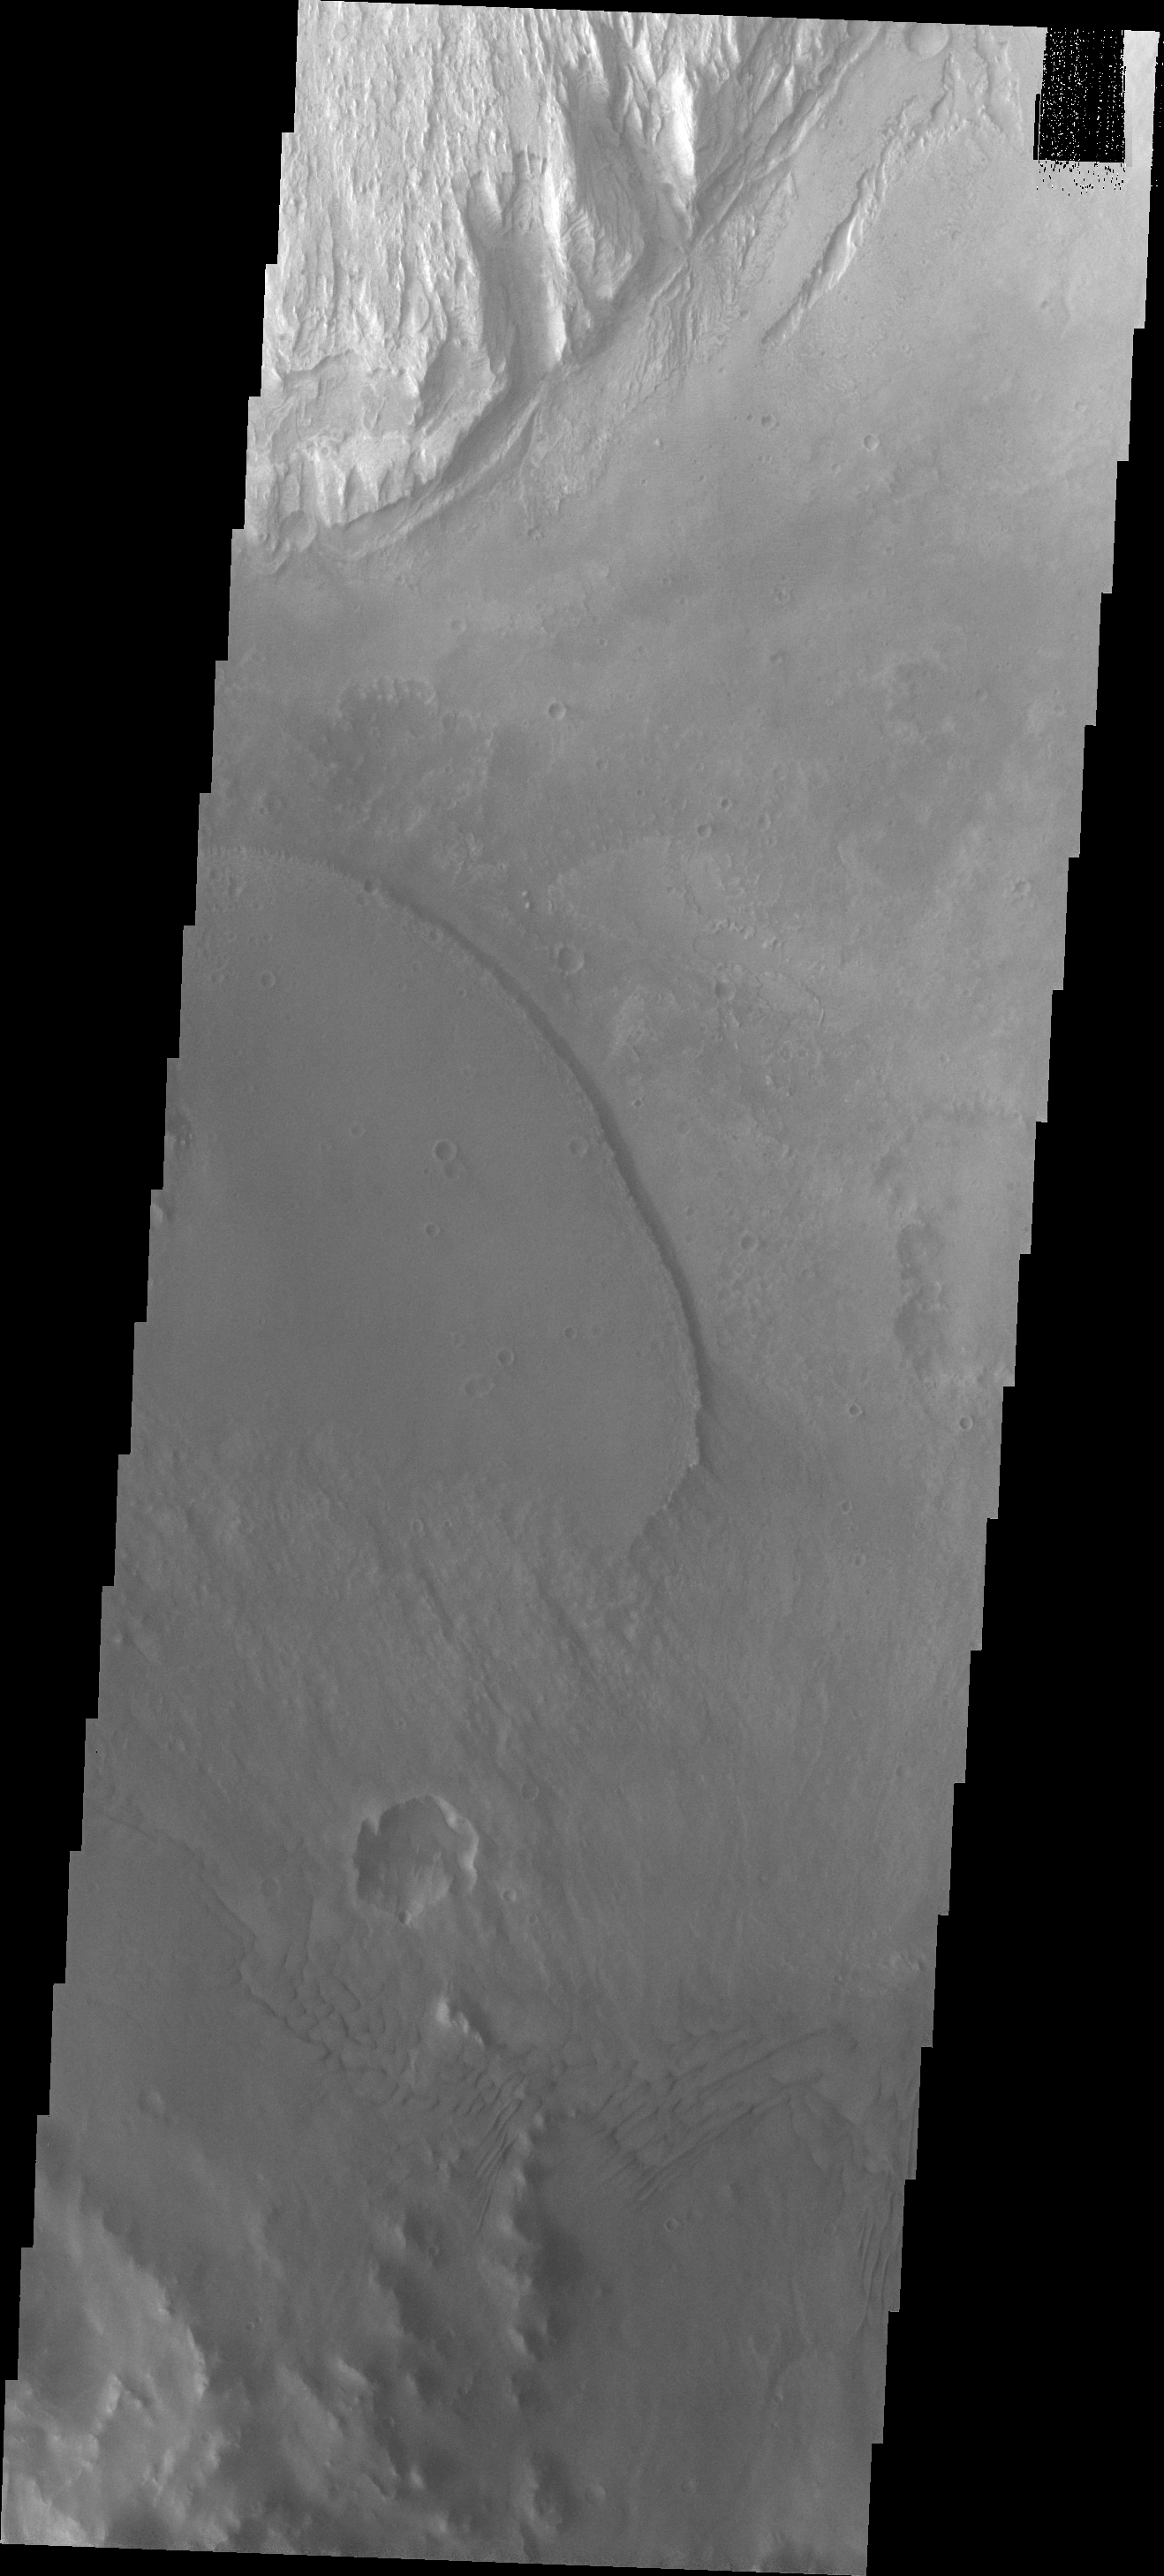

Images of Gale #25

During the month of April Mars will be in conjunction relative to the Earth. This means the Sun is in the line-of-sight between Earth and Mars, and communication between the two planets is almost impossible. For conjunction, the rovers and orbiting spacecraft at Mars continue to operate, but do not send the data to Earth. This recorded data will be sent to Earth when Mars moves away from the sun and the line-of-sight between Earth and Mars is reestablished. During conjunction the THEMIS image of the day will be a visual tour of Gale Crater, the location of the newest rover Curiosity.

As we begin to move back eastward across the southern part of Gale Crater, this image shows more of the dark material deposited from the large channel through the SW rim of the crater. In this image that material has a sharp edge (center of frame) where it overlays the crater floor.

Credit: NASA/JPL-Caltech/ASU